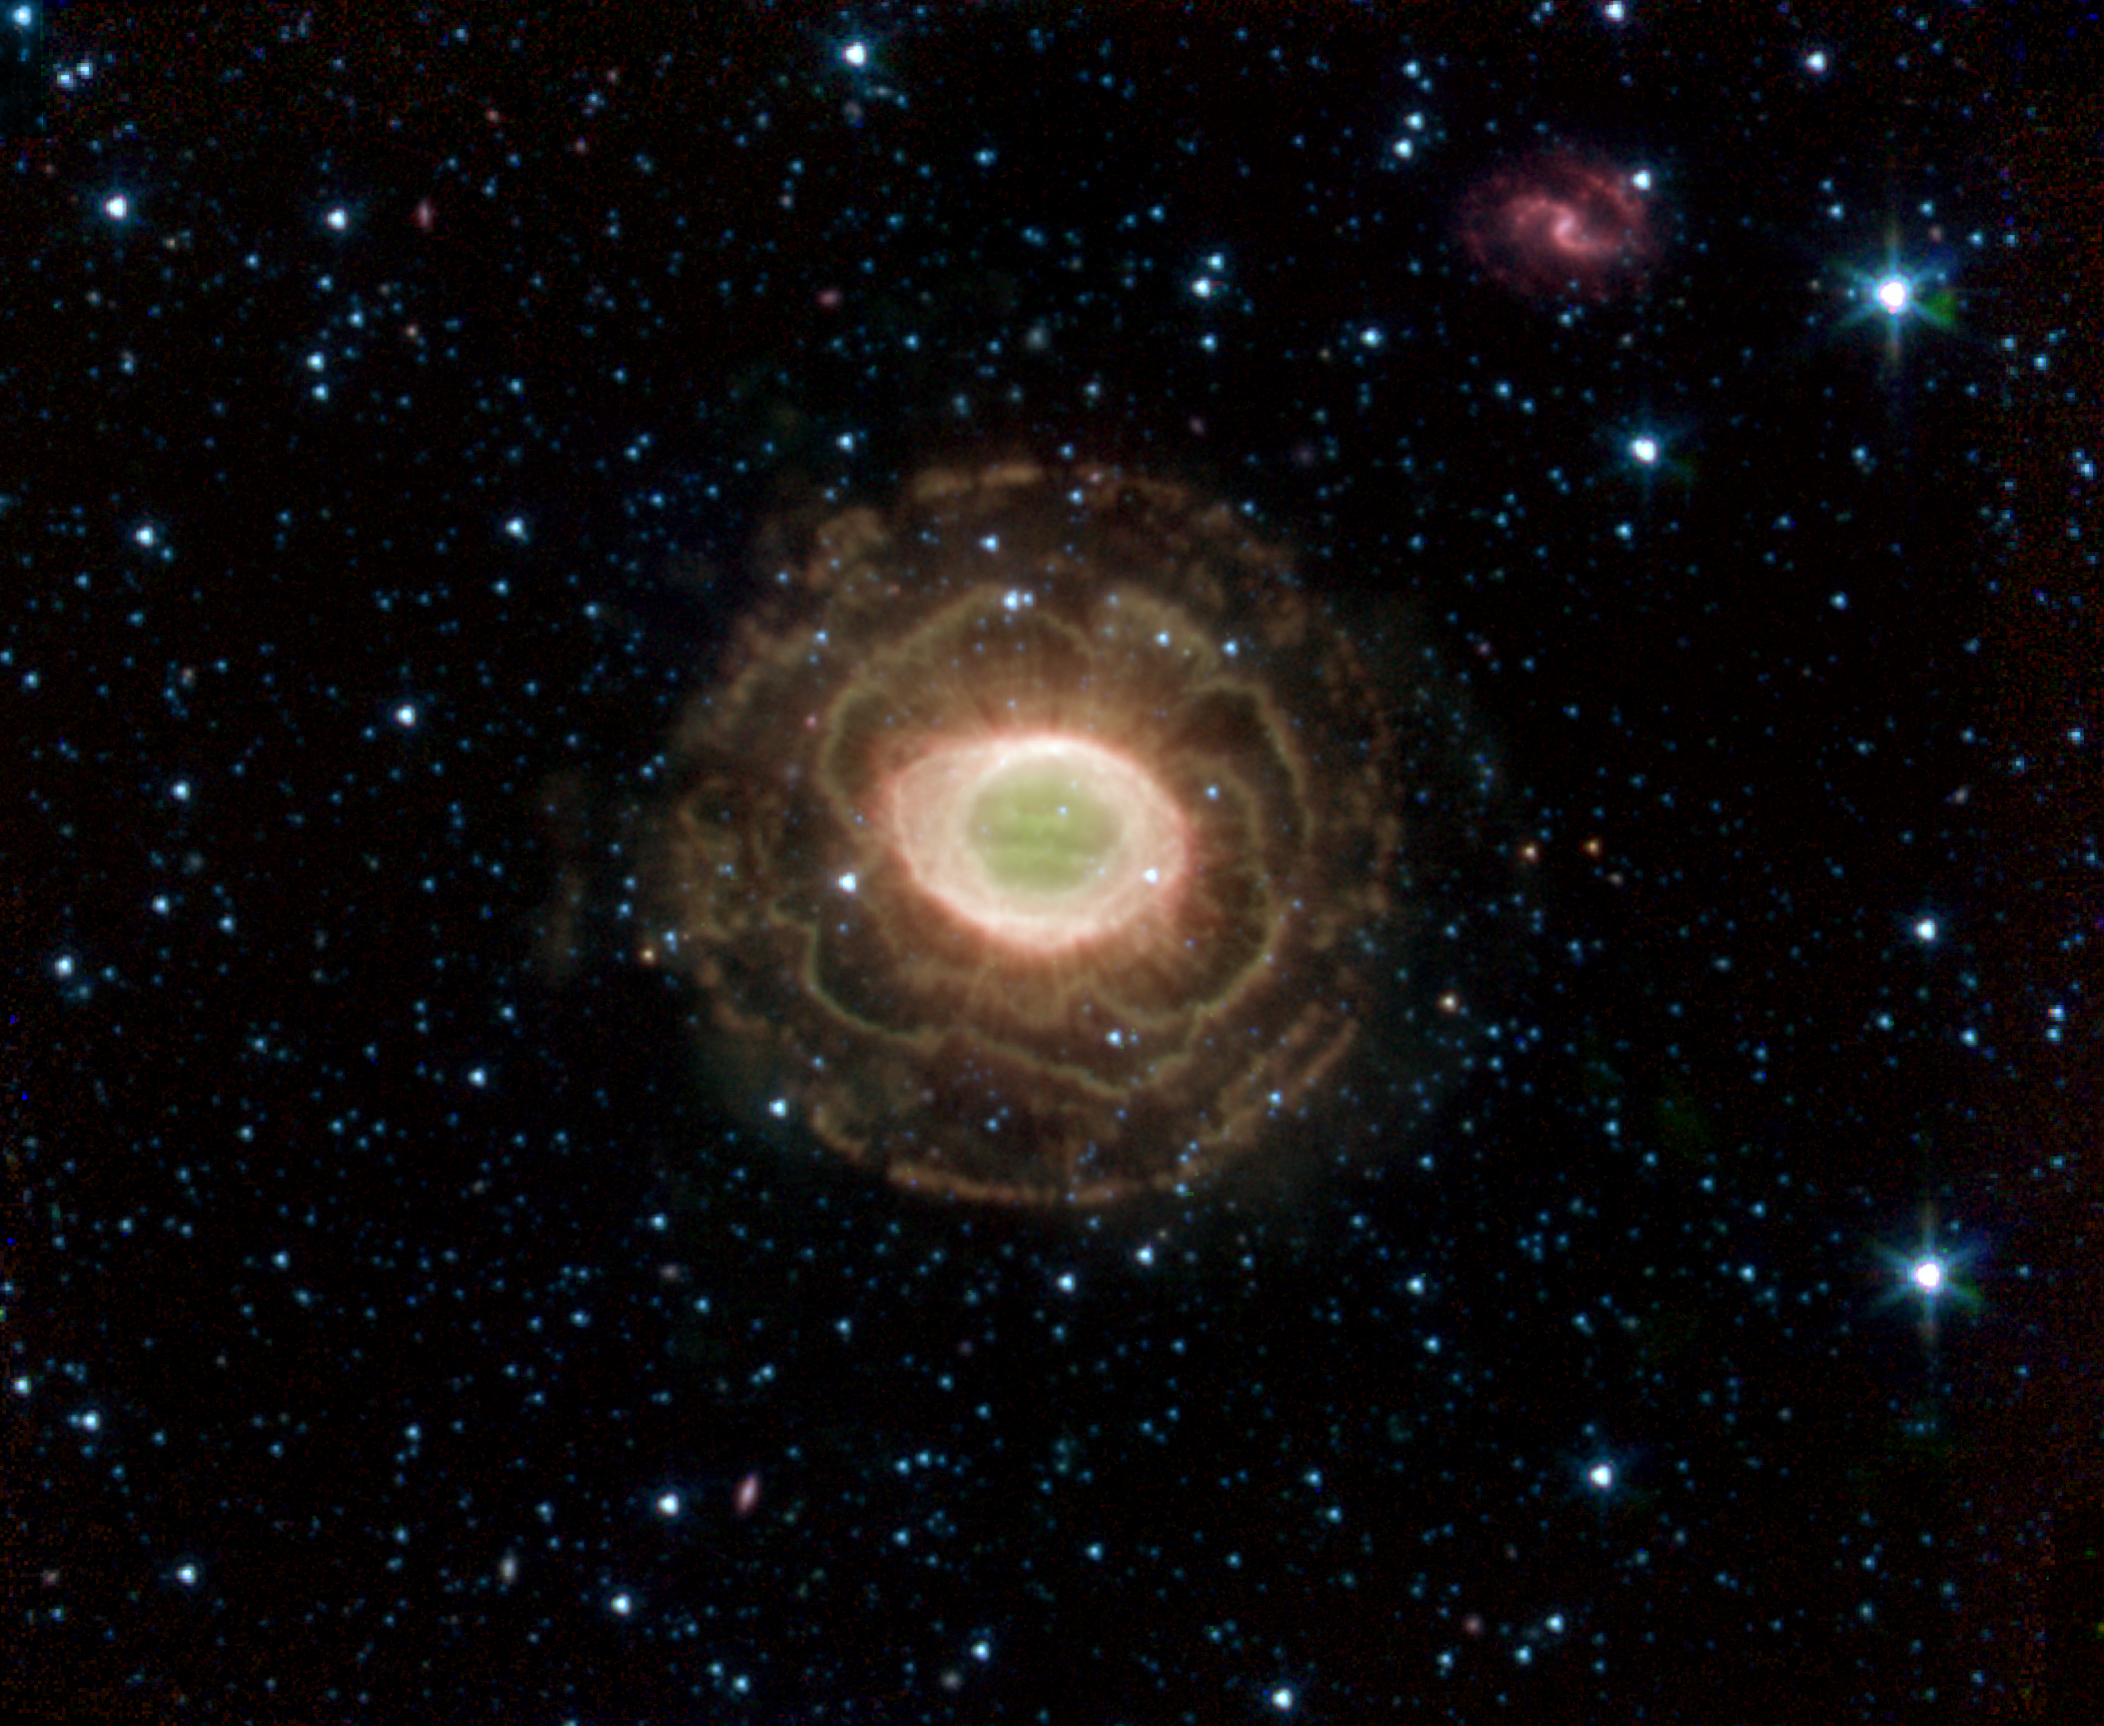

Ring Beholds a Delicate Flower

NASA’s Spitzer Space Telescope finds a delicate flower in the Ring Nebula, as shown in this image. The outer shell of this planetary nebula looks surprisingly similar to the delicate petals of a camellia blossom. A planetary nebula is a shell of material ejected from a dying star. Located about 2,000 light years from Earth in the constellation Lyra, the Ring Nebula is also known as Messier Object 57 and NGC 6720. It is one of the best examples of a planetary nebula and a favorite target of amateur astronomers.

The “ring” is a thick cylinder of glowing gas and dust around the doomed star. As the star begins to run out of fuel, its core becomes smaller and hotter, boiling off its outer layers. The telescope’s infrared array camera detected this material expelled from the withering star. Previous images of the Ring Nebula taken by visible-light telescopes usually showed just the inner glowing loop of gas around the star. The outer regions are especially prominent in this new image because Spitzer sees the infrared light from hydrogen molecules. The molecules emit infrared light because they have absorbed ultraviolet radiation from the star or have been heated by the wind from the star.

Download the QuickTime movie for the animated version of this Ring Nebula image.

Credit: NASA/JPL-Caltech/Harvard-Smithsonian CfA